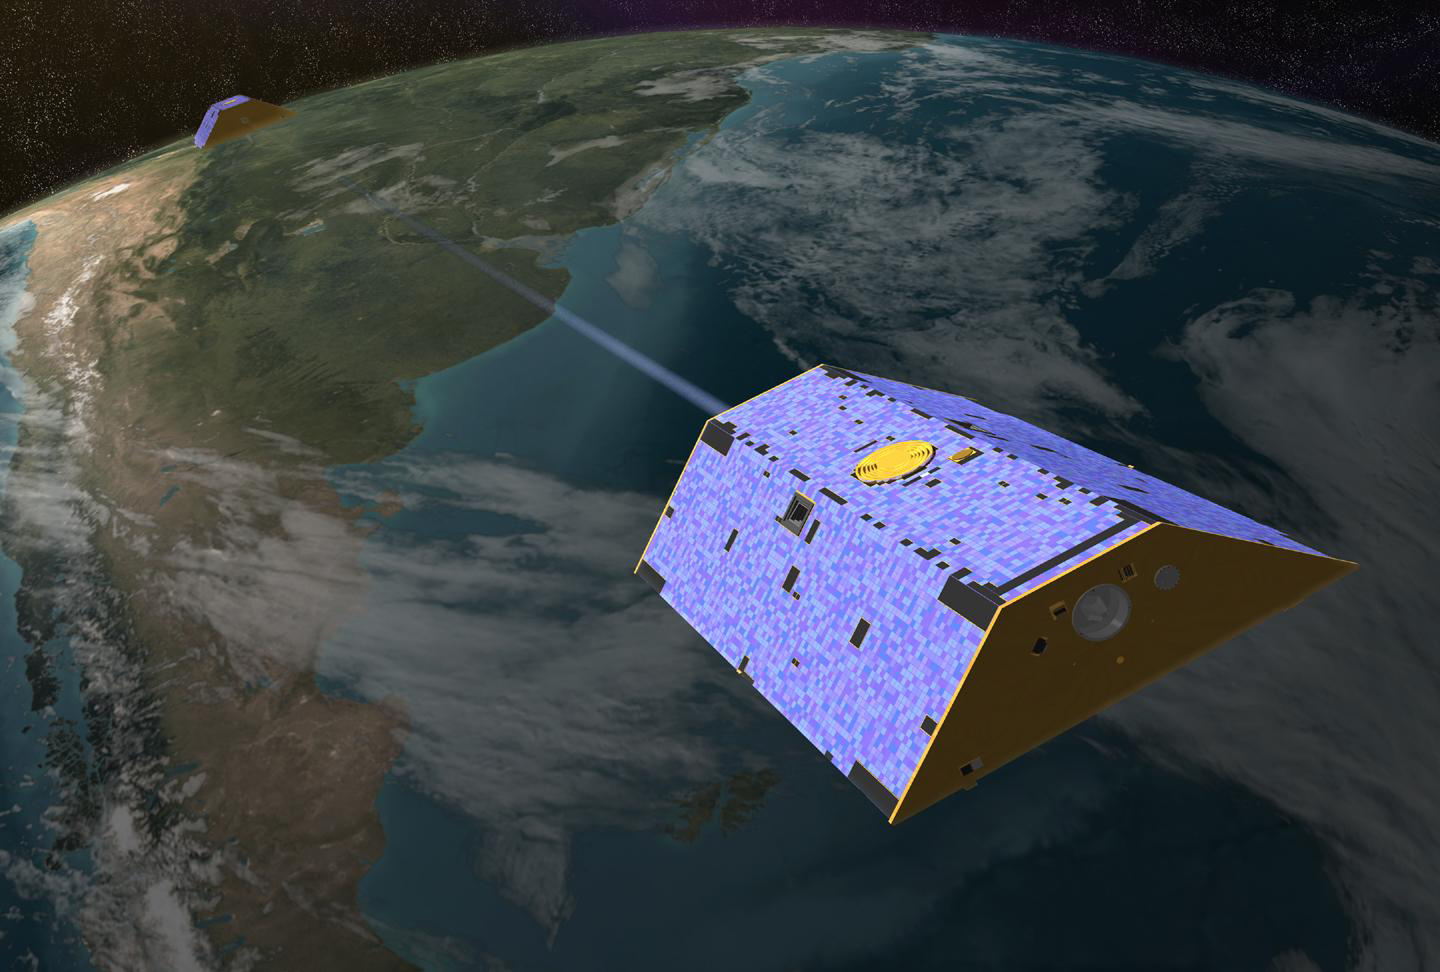

Artist’s Concept of Gravity Recovery and Climate Experiment

Illustration of the twin Gravity Recovery and Climate Experiment (GRACE) satellites in orbit.

View the animation

Animation of the twin U.S./German Gravity Recovery and Climate Experiment (GRACE) satellites flying above Greenland. Among its many science accomplishments, GRACE monitored the ongoing loss of mass from Earth’s ice sheets.

Credit: NASA/JPL